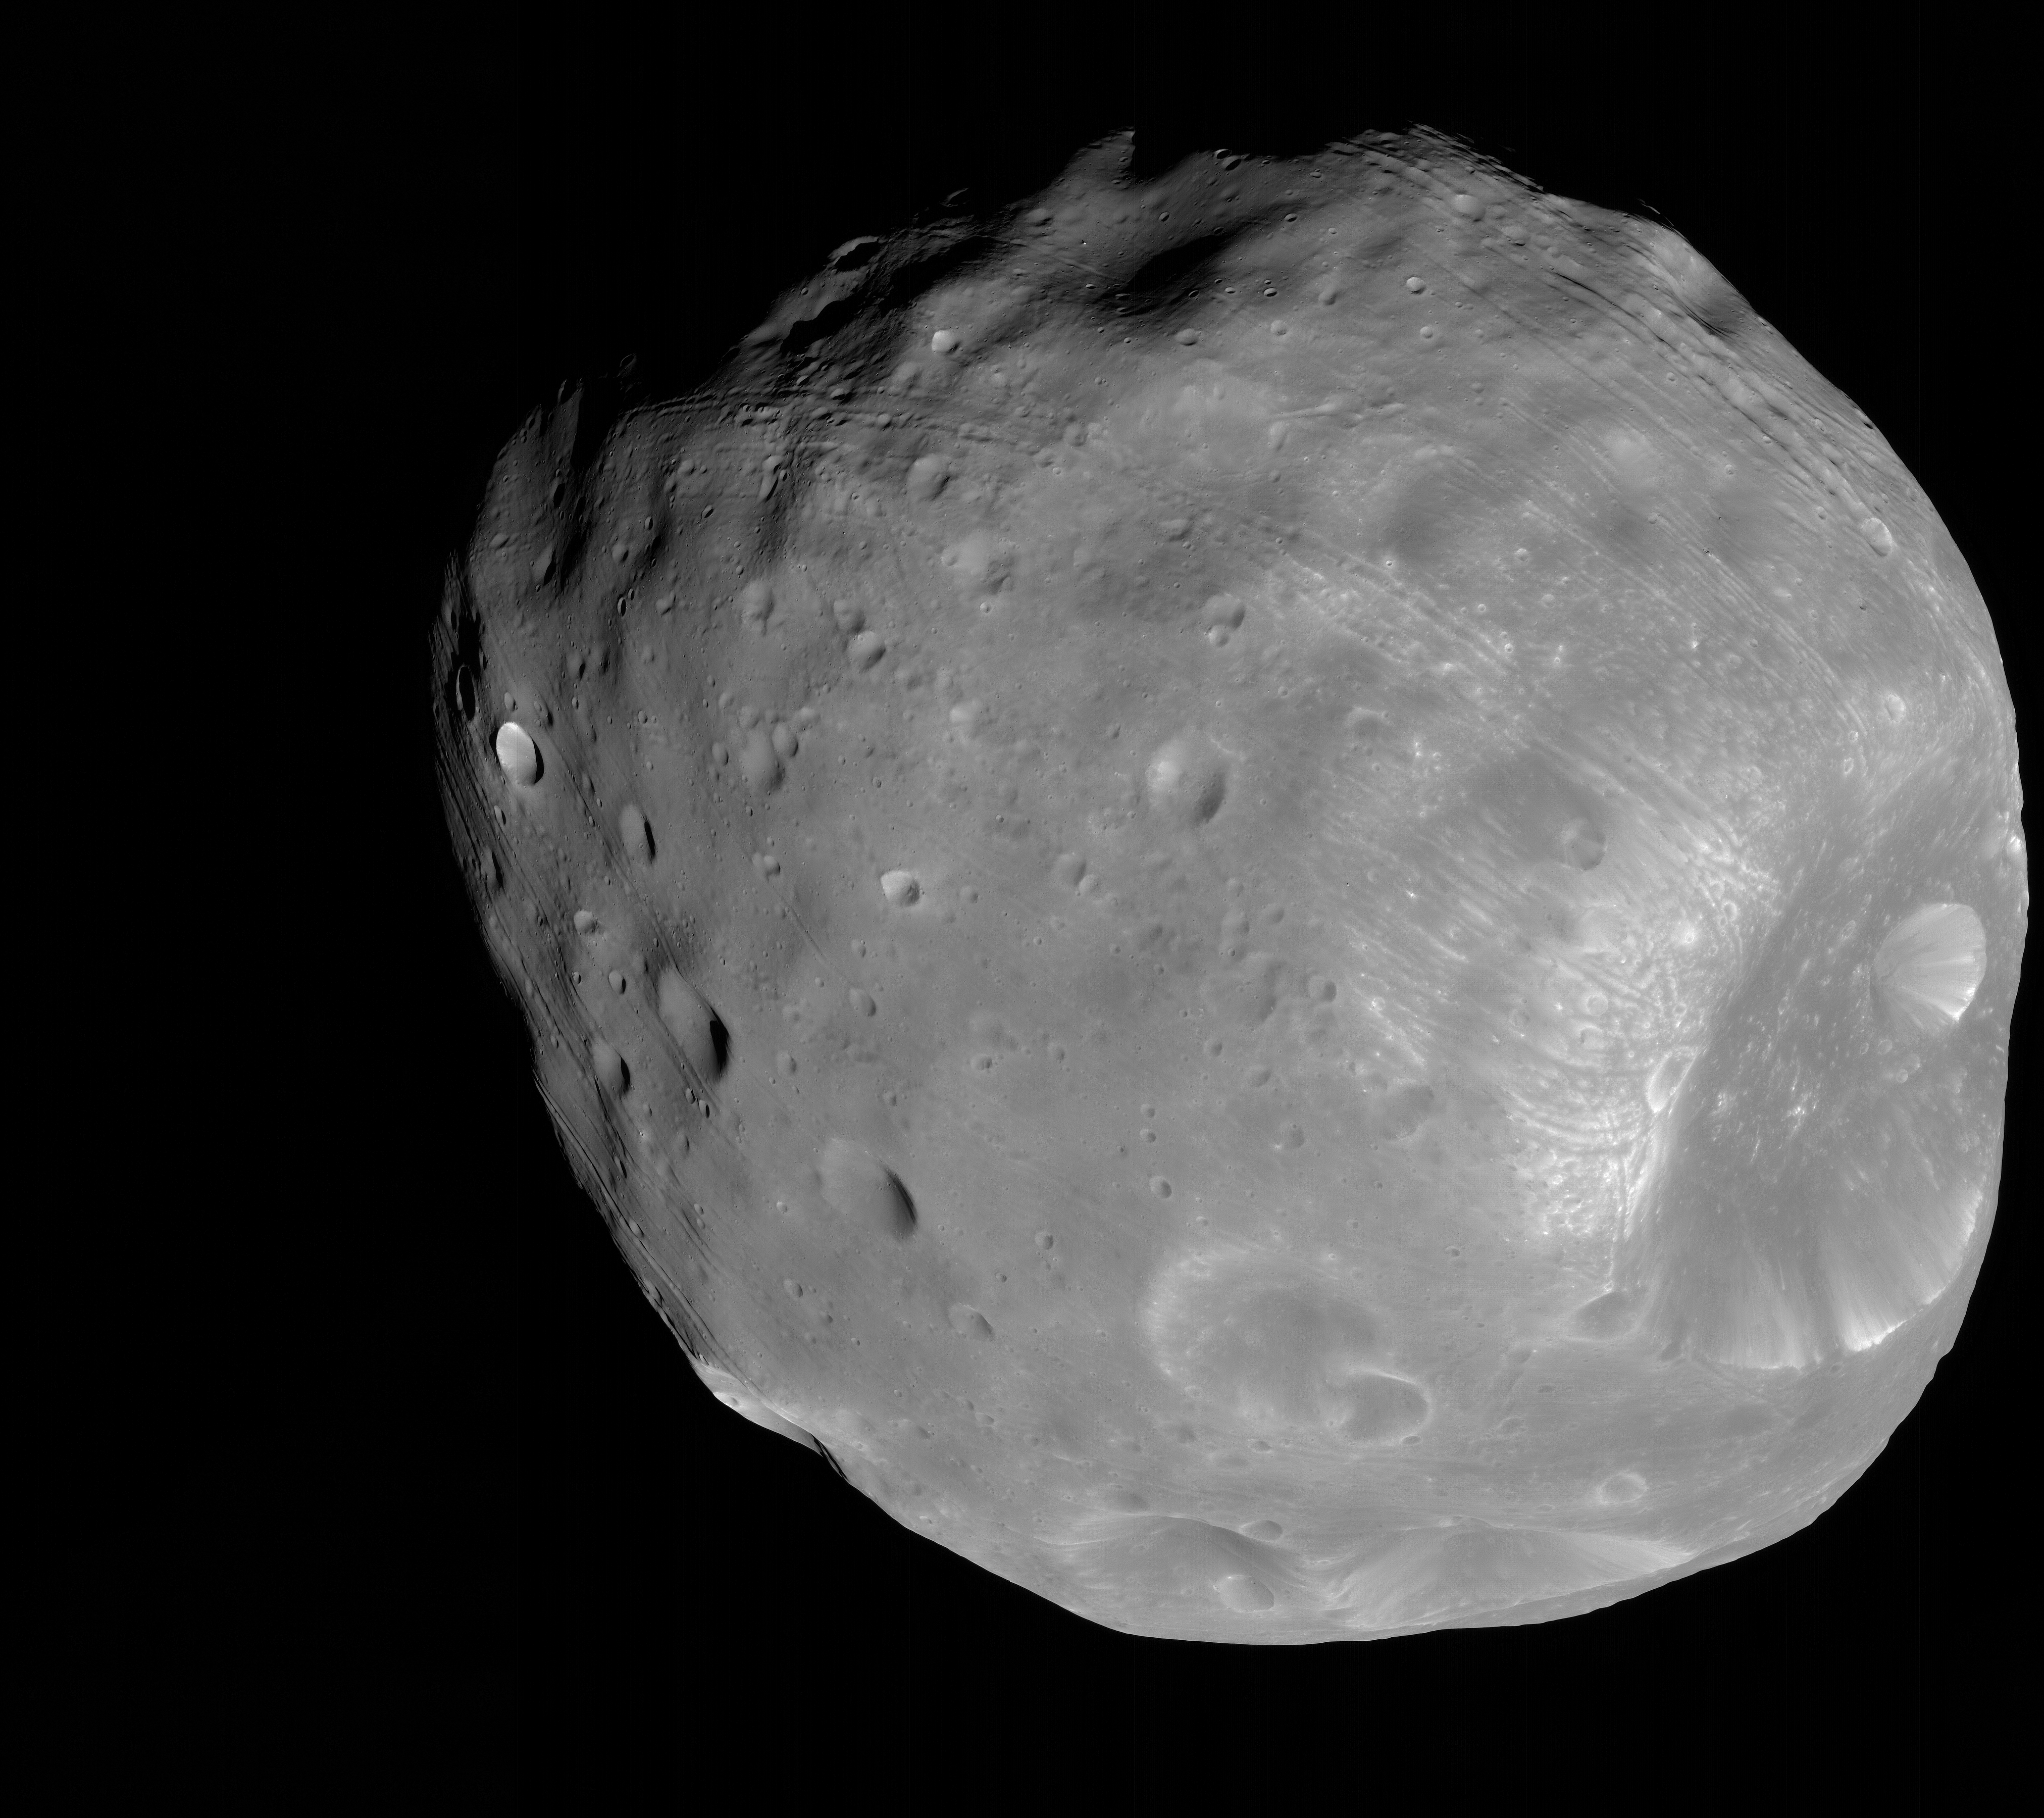

Phobos from 6,800 Kilometers

The High Resolution Imaging Science Experiment (HiRISE) camera on NASA’s Mars Reconnaissance Orbiter took two images of the larger of Mars’ two moons, Phobos, within 10 minutes of each other on March 23, 2008. This is the first, taken from a distance of about 6,800 kilometers (about 4,200 miles). The illuminated part of Phobos seen in the images is about 21 kilometers (13 miles) across.

The most prominent feature in the images is the large crater Stickney in the lower right. With a diameter of 9 kilometers (5.6 miles), it is the largest feature on Phobos. A series of troughs and crater chains is obvious on other parts of the moon. Although many appear radial to Stickney in this image, recent studies from the European Space Agency’s Mars Express orbiter indicate that they are not related to Stickney. Instead, they may have formed when material ejected from impacts on Mars later collided with Phobos. The lineated textures on the walls of Stickney and other large craters are landslides formed from materials falling into the crater interiors in the weak Phobos gravity (less than one one-thousandth of the gravity on Earth).

In the full-resolution version of this image, a pixel encompasses 6.8 meters (22 feet), providing a resolution (smallest visible feature) of about 20 meters (about 65 feet). Although the image is displayed here in black and white, data from HiRISE’s three color channels were used to give higher signal-to-noise, thereby increasing detail. The image is in the HiRISE catalog as PSP_007769_9010.

NASA’s Jet Propulsion Laboratory, a division of the California Institute of Technology in Pasadena, manages the Mars Reconnaissance Orbiter for NASA’s Science Mission Directorate, Washington. Lockheed Martin Space Systems, Denver, is the prime contractor for the project and built the spacecraft. The High Resolution Imaging Science Experiment is operated by the University of Arizona, Tucson, and the instrument was built by Ball Aerospace & Technologies Corp., Boulder, Colo.

Credit: NASA/JPL-Caltech/University of Arizona